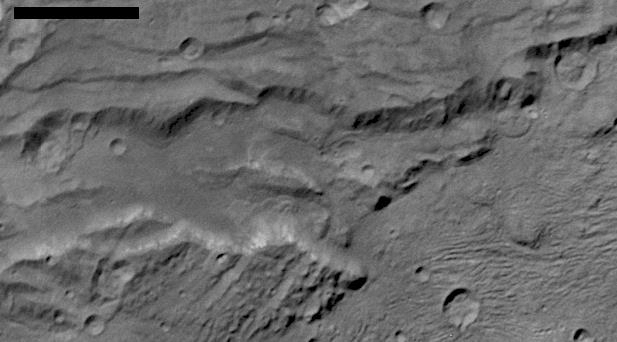

Landslides on Charon

Annotated Figure

Scientists from NASA’s New Horizons mission have spotted signs of long run-out landslides on Pluto’s largest moon, Charon. This image of Charon’s informally named “Serenity Chasma” was taken by New Horizons’ Long Range Reconnaissance Imager (LORRI) on July 14, 2015, from a distance of 48,912 miles (78,717 kilometers). Arrows in the annotated figure mark indications of landslide activity.

The Johns Hopkins University Applied Physics Laboratory in Laurel, Maryland, designed, built, and operates the New Horizons spacecraft, and manages the mission for NASA’s Science Mission Directorate. The Southwest Research Institute, based in San Antonio, leads the science team, payload operations and encounter science planning. New Horizons is part of the New Frontiers Program managed by NASA’s Marshall Space Flight Center in Huntsville, Alabama.

Credit: NASA/Johns Hopkins University Applied Physics Laboratory/Southwest Research Institute